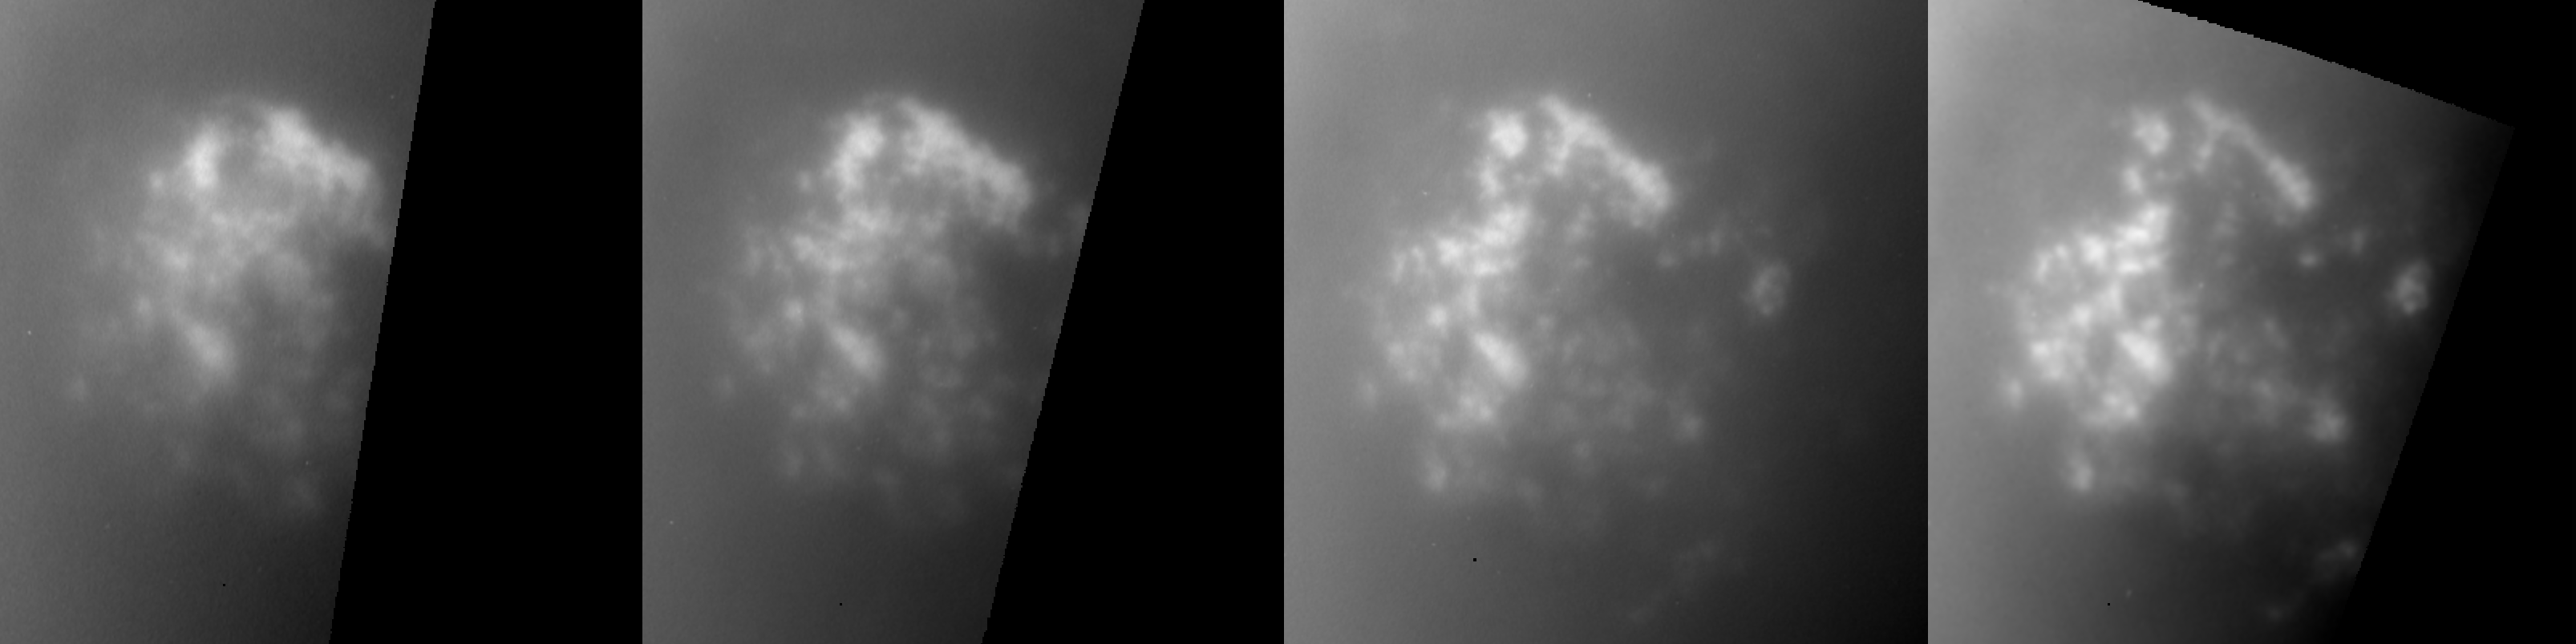

Titan’s South Polar Clouds

This sequence of images illustrates the evolution of a field of clouds near Titan’s south pole over a period of almost five hours. The images were acquired on July 2, 2004, by NASA’s Cassini spacecraft at ranges of 364,000 to 339,000 kilometers (226,170 to 210,600 miles). These bright clouds, believed to be composed of methane, appear in generally the same area where Earth-based astronomers have previously detected clouds. Cassini also saw clouds in this region during its approach to Saturn.

The pixel scale of these images ranges from 2.2 to 2.0 kilometers per pixel (1.4 to 1.2 miles per pixel). The smallest features that can be discerned in the clouds are roughly 10 kilometers ( 6 miles) across.

The Cassini-Huygens mission is a cooperative project of NASA, the European Space Agency and the Italian Space Agency. The Jet Propulsion Laboratory, a division of the California Institute of Technology in Pasadena, manages the Cassini-Huygens mission for NASA’s Office of Space Science, Washington, D.C. The Cassini orbiter and its two onboard cameras, were designed, developed and assembled at JPL. The imaging team is based at the Space Science Institute, Boulder, Colo.

Credit: NASA/JPL/Space Science Institute